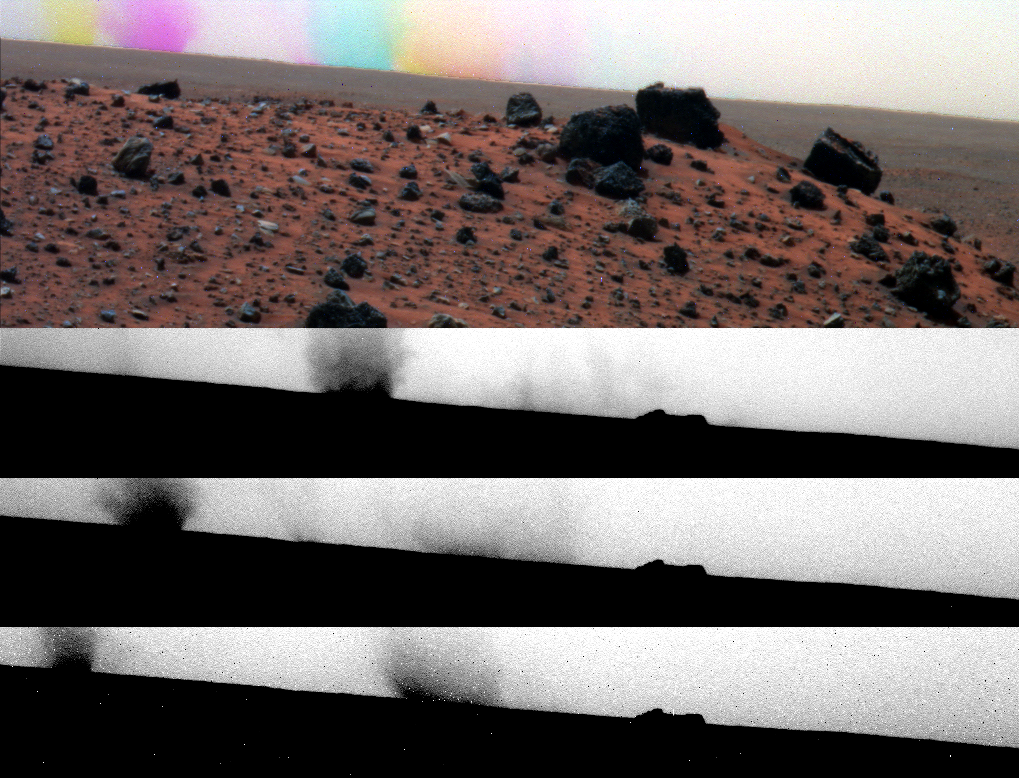

Colorful Effect from Sequential Shots of Moving Dust Devils

While the panoramic camera (Pancam) on NASA’s Mars Exploration Rover Spirit was taking exposures with different color filters during the 1,919th Martian day of the rover’s mission (May 27, 2009), dust devils moved across the field of view. Because several seconds intervened between shots with different filters, the location of the dust devils changed between the exposures.

The three grayscale images stacked from the bottom of this four-part view are the separate exposures through filters centered on wavelengths of 750 nanometers, 530 nanometers and 430 nanometers. Contrast has been stretched to emphasize the dust devils on the horizon.

At the top is a composite image combining those exposures to yield a color scene of the Martian ground. The time intervals between the exposures result in the darker dust devil appearing blue at its first location, violet at its second location and yellow at its third location. A second dust devil was consolidating during the first two exposures and appears orange at its location when the third exposure was taken. In the foreground is the northern end of a ridge called “Tsiolkovsky,” about 25 meters (about 80 feet) from Troy.

Dust devils occur on both Mars and on Earth when solar energy heats the surface, resulting in a layer of warm air just above the surface. Since the warmed air is less dense than the cooler atmosphere above it, it rises, making a swirling thermal plume that picks up the fine dust from the surface and carries it up into the atmosphere. This plume of dust moves with the local wind.

Credit: NASA/JPL-Caltech/Cornell University/ASU